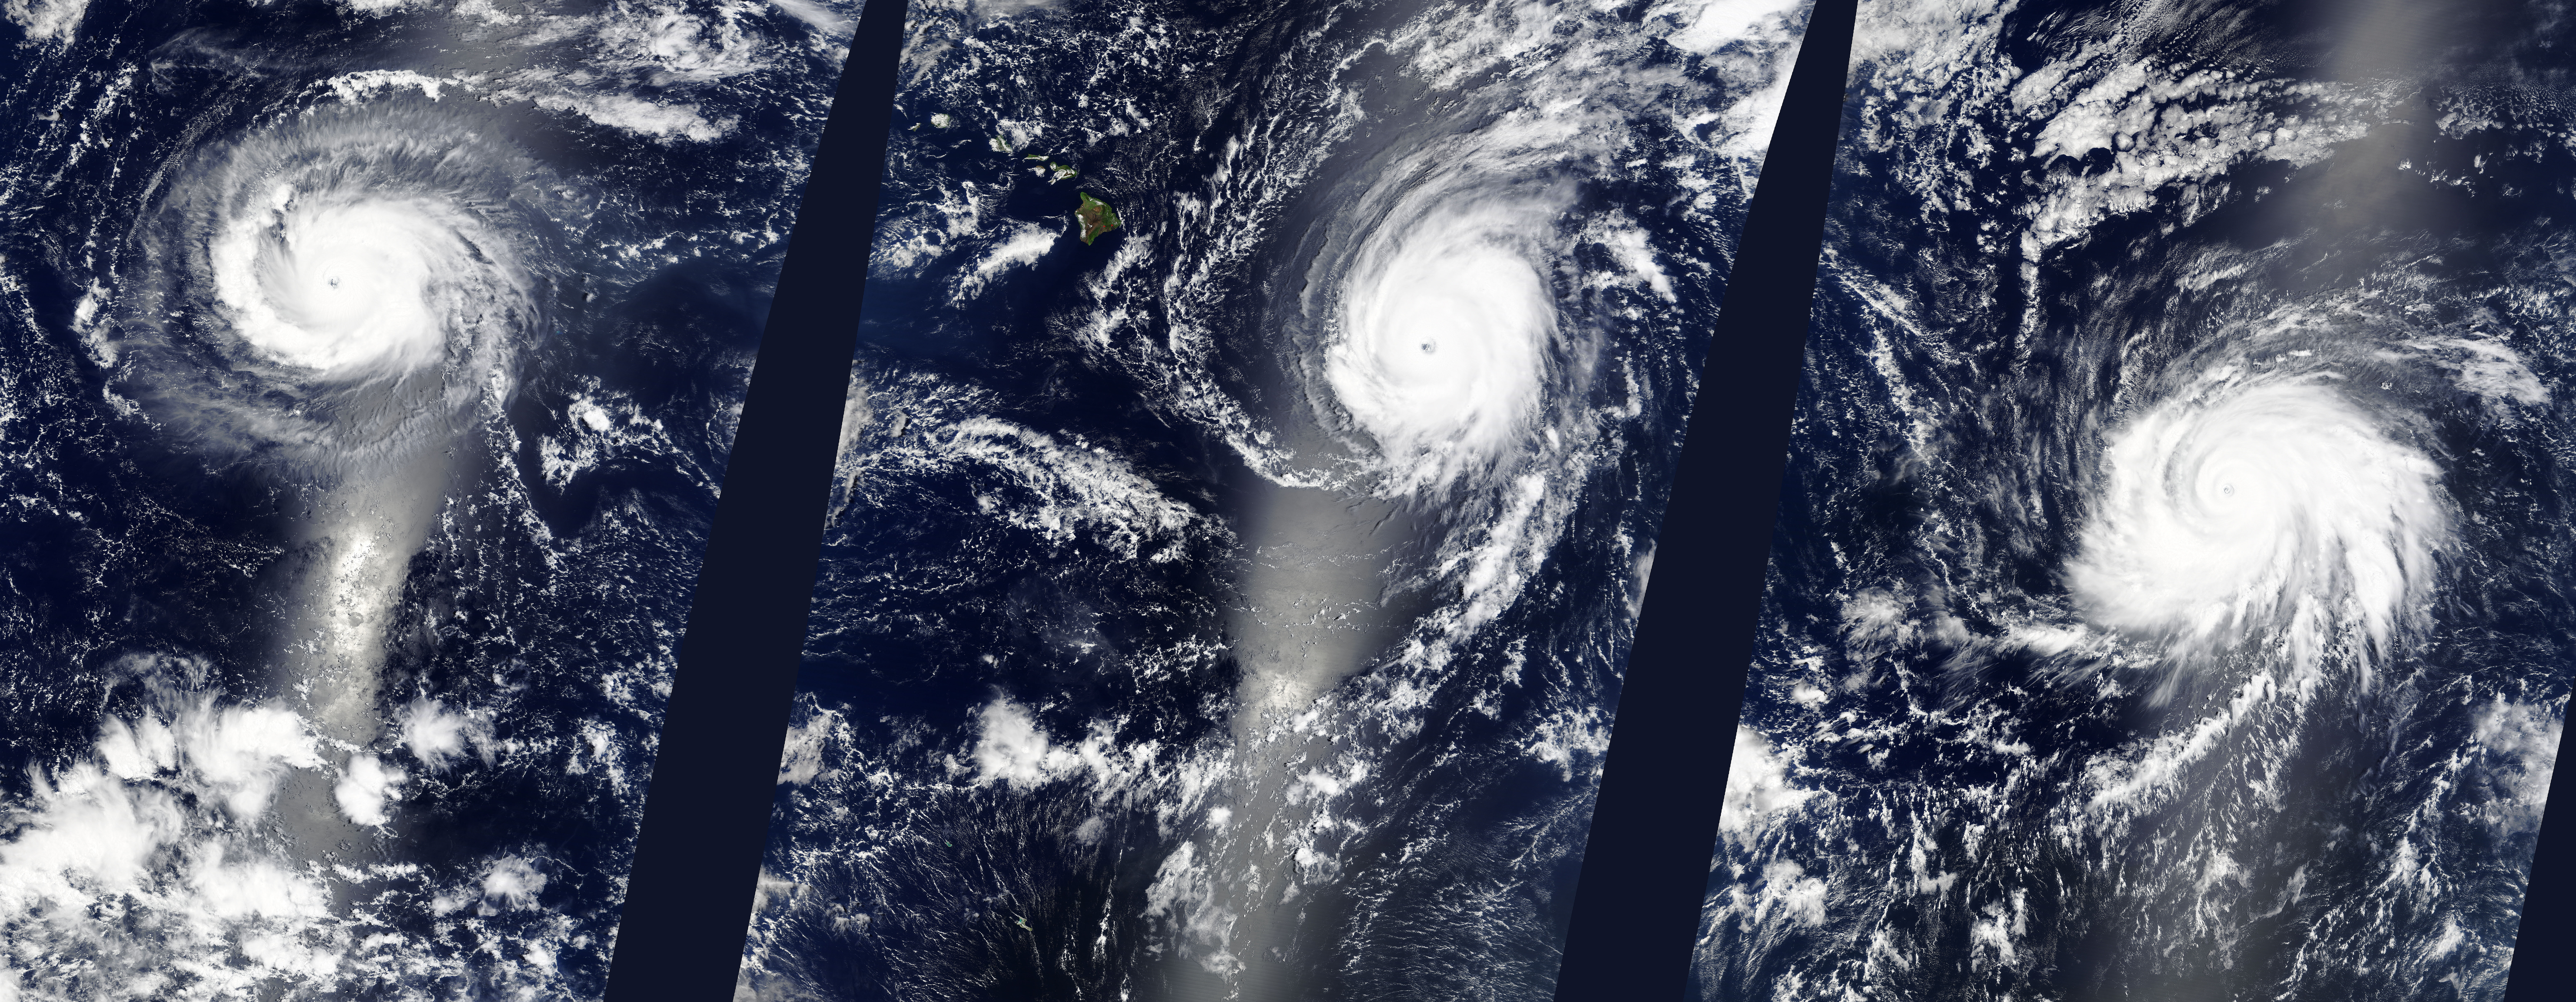

Three Hurricanes in the Eastern Pacific

Hurricanes Kilo (03C), Ignacio (12E), and Jimena (13E) across the eastern Pacific Ocean. Captured by Terra/MODIS on 08/29/2015 at 22:25 UTC.

Credit: NASA/GSFC/Jeff Schmaltz/MODIS Land Rapid Response Team